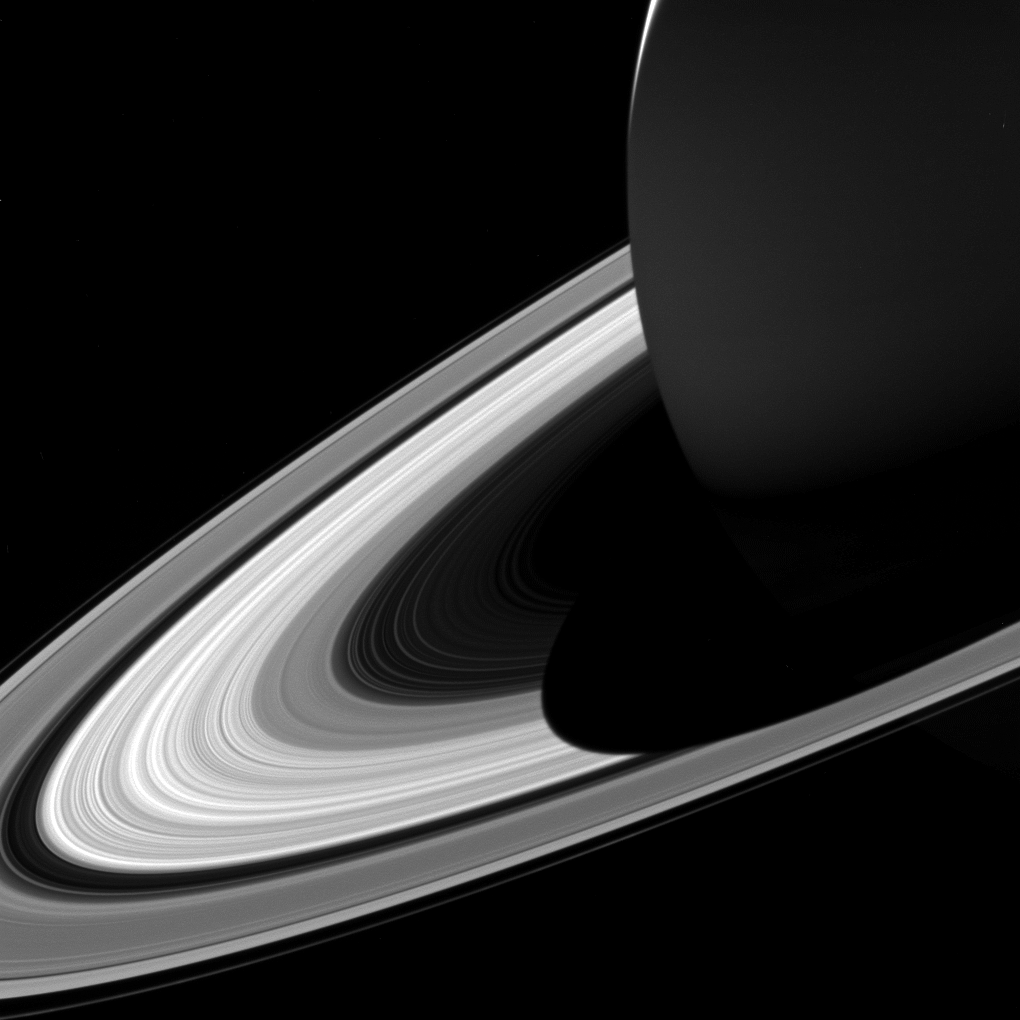

Short Shadow

The projection of Saturn’s shadow on the rings grows shorter as Saturn’s season advances toward northern summer, thanks to the planet’s permanent tilt as it orbits the sun. This will continue until Saturn’s solstice in May 2017. At that point in time, the shadow will extend only as far as the innermost A ring, leaving the middle and outer A ring completely free of the planet’s shadow.

Over the course of NASA’s Cassini mission, the shadow of Saturn first lengthened steadily until equinox in August 2009. Since then, the shadow has been shrinking. These changes can be seen by comparing the shadow in the above view to its appearance as Cassini approached Saturn in 2004 (PIA06077), equinox in 2009 (PIA11667), and two years ago, in 2015 (PIA20498).

This view looks toward the sunlit side of the rings from about 10 degrees above the ring plane. The image was taken in visible light with the Cassini spacecraft wide-angle camera on Feb. 3, 2017.

The view was acquired at a distance of approximately 760,000 miles (1.2 million kilometers) from Saturn. Image scale is 46 miles (73 kilometers) per pixel.

The Cassini mission is a cooperative project of NASA, ESA (the European Space Agency) and the Italian Space Agency. The Jet Propulsion Laboratory, a division of the California Institute of Technology in Pasadena, manages the mission for NASA’s Science Mission Directorate, Washington. The Cassini orbiter and its two onboard cameras were designed, developed and assembled at JPL. The imaging operations center is based at the Space Science Institute in Boulder, Colorado.

Credit: NASA/JPL-Caltech/Space Science Institute